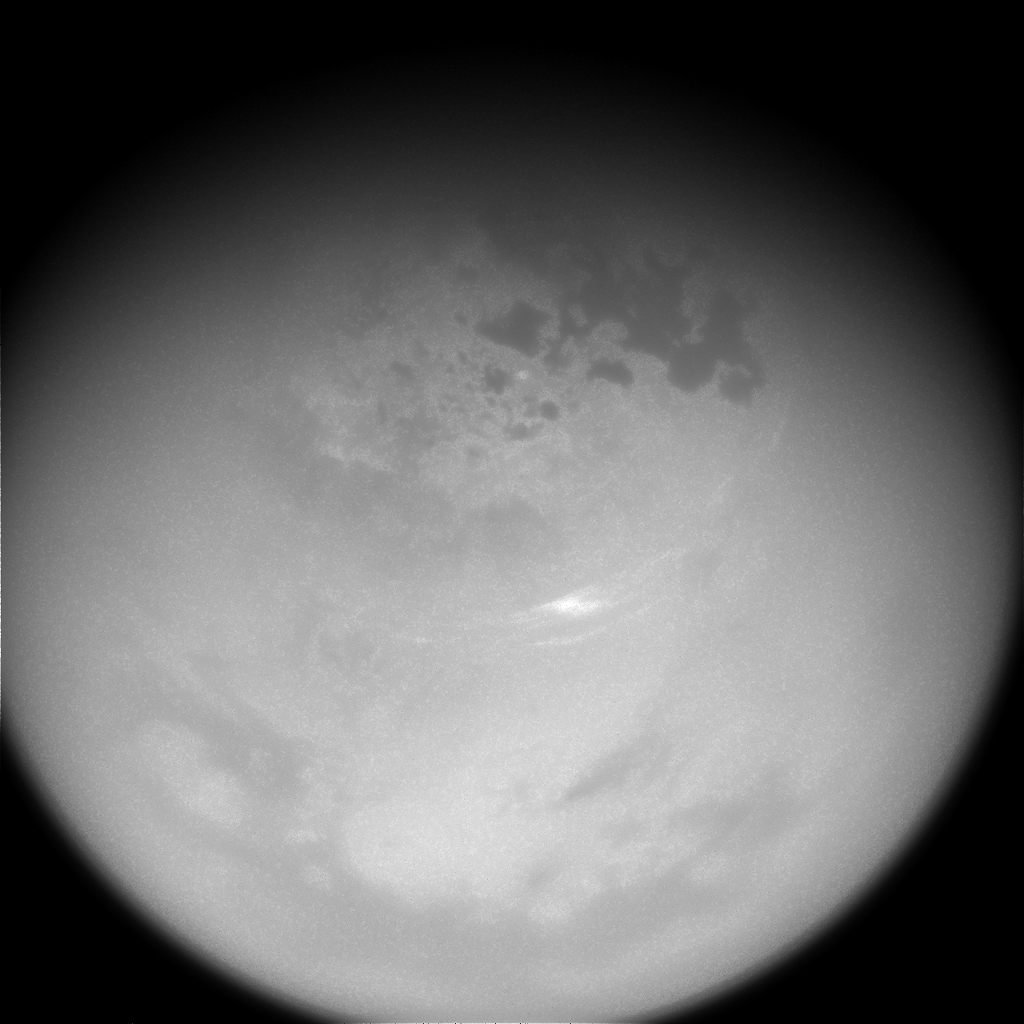

Send in the Clouds

Floating high above the hydrocarbon lakes, wispy clouds have finally started to return to Titan’s northern latitudes

Clouds like these disappeared from Titan’s (3,200 miles or 5,150 kilometers across) northern reaches for several years (from about 2010 to 2014). Now they have returned, but in far smaller numbers than expected. Since clouds can quickly appear and disappear, Cassini scientists regularly monitor the large moon, in the hopes of observing cloud activity. They are especially interested in comparing these observations to predictions of how cloud cover should change with Saturn’s seasons. Titan’s clear skies are not what researchers expected.

See PIA18421 for more on the disappearance and return of the clouds. For a movie of the clouds in motion, see PIA21051.

This view looks toward the Saturn-facing side of Titan. North on Titan is up and rotated 3 degrees to the left. The image was taken with the Cassini spacecraft narrow-angle camera on Oct. 29, 2016 using a spectral filter that preferentially admits wavelengths of near-infrared light centered at 938 nanometers.

The view was obtained at a distance of approximately 545,000 miles (878,000 kilometers) from Titan. Image scale is 3 miles (5 kilometers) per pixel.

The Cassini mission is a cooperative project of NASA, ESA (the European Space Agency) and the Italian Space Agency. The Jet Propulsion Laboratory, a division of the California Institute of Technology in Pasadena, manages the mission for NASA’s Science Mission Directorate, Washington. The Cassini orbiter and its two onboard cameras were designed, developed and assembled at JPL. The imaging operations center is based at the Space Science Institute in Boulder, Colorado.

Credit: NASA/JPL-Caltech/Space Science Institute